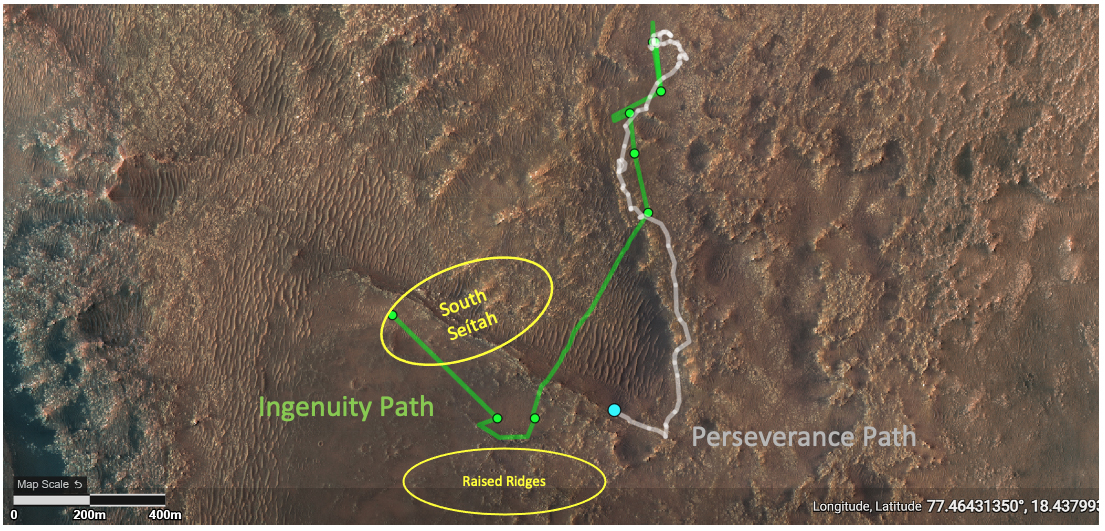

Ground Tracks of NASA’s Perseverance and Ingenuity

This annotated image depicts the ground tracks of NASA’s Perseverance rover (white) and Ingenuity Mars Helicopter (green) since arriving on Mars on February 18, 2021. The green dots represent the locations of the helicopter’s airfields during the 11 flights it has made between April 19 and August 4. The lower yellow ellipse highlights the “Raised Ridges” geologic feature that Ingenuity reconnoitered during Flight 10. The upper yellow ellipse depicts the “South Séítah” region, which Ingenuity is scheduled to fly over during its 12th sortie.

Credit: NASA/JPL-Caltech